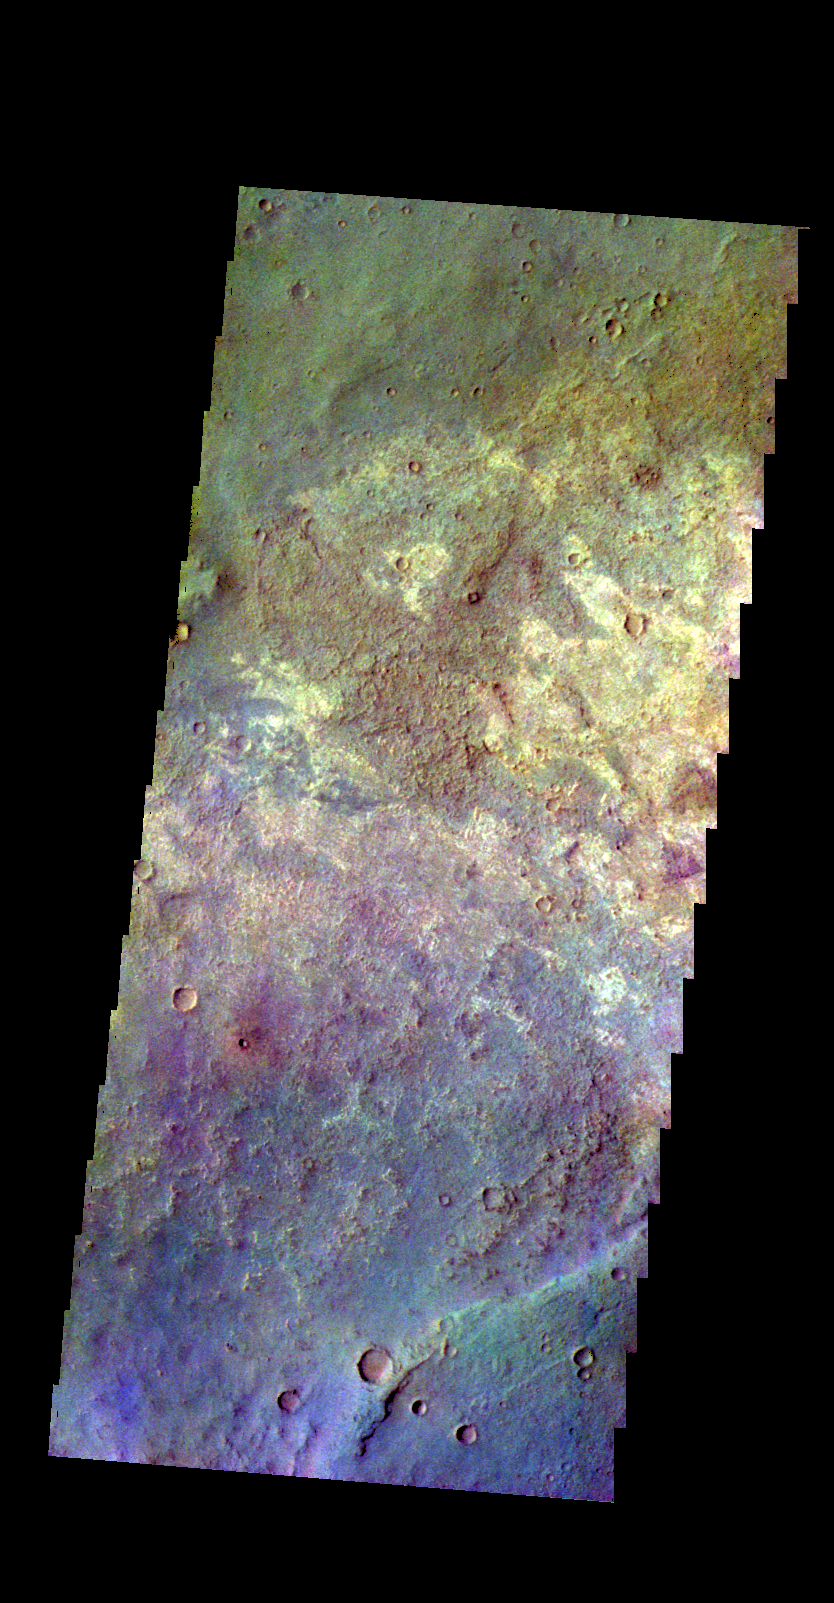

Terra Sabaea – False Color

The THEMIS VIS camera contains 5 filters. The data from different filters can be combined in multiple ways to create a false color image. These false color images may reveal subtle variations of the surface not easily identified in a single band image. Today’s false color image shows a variety of surface materials in the plains of Sabaea Terra.

Credit: NASA/JPL-Caltech/ASU